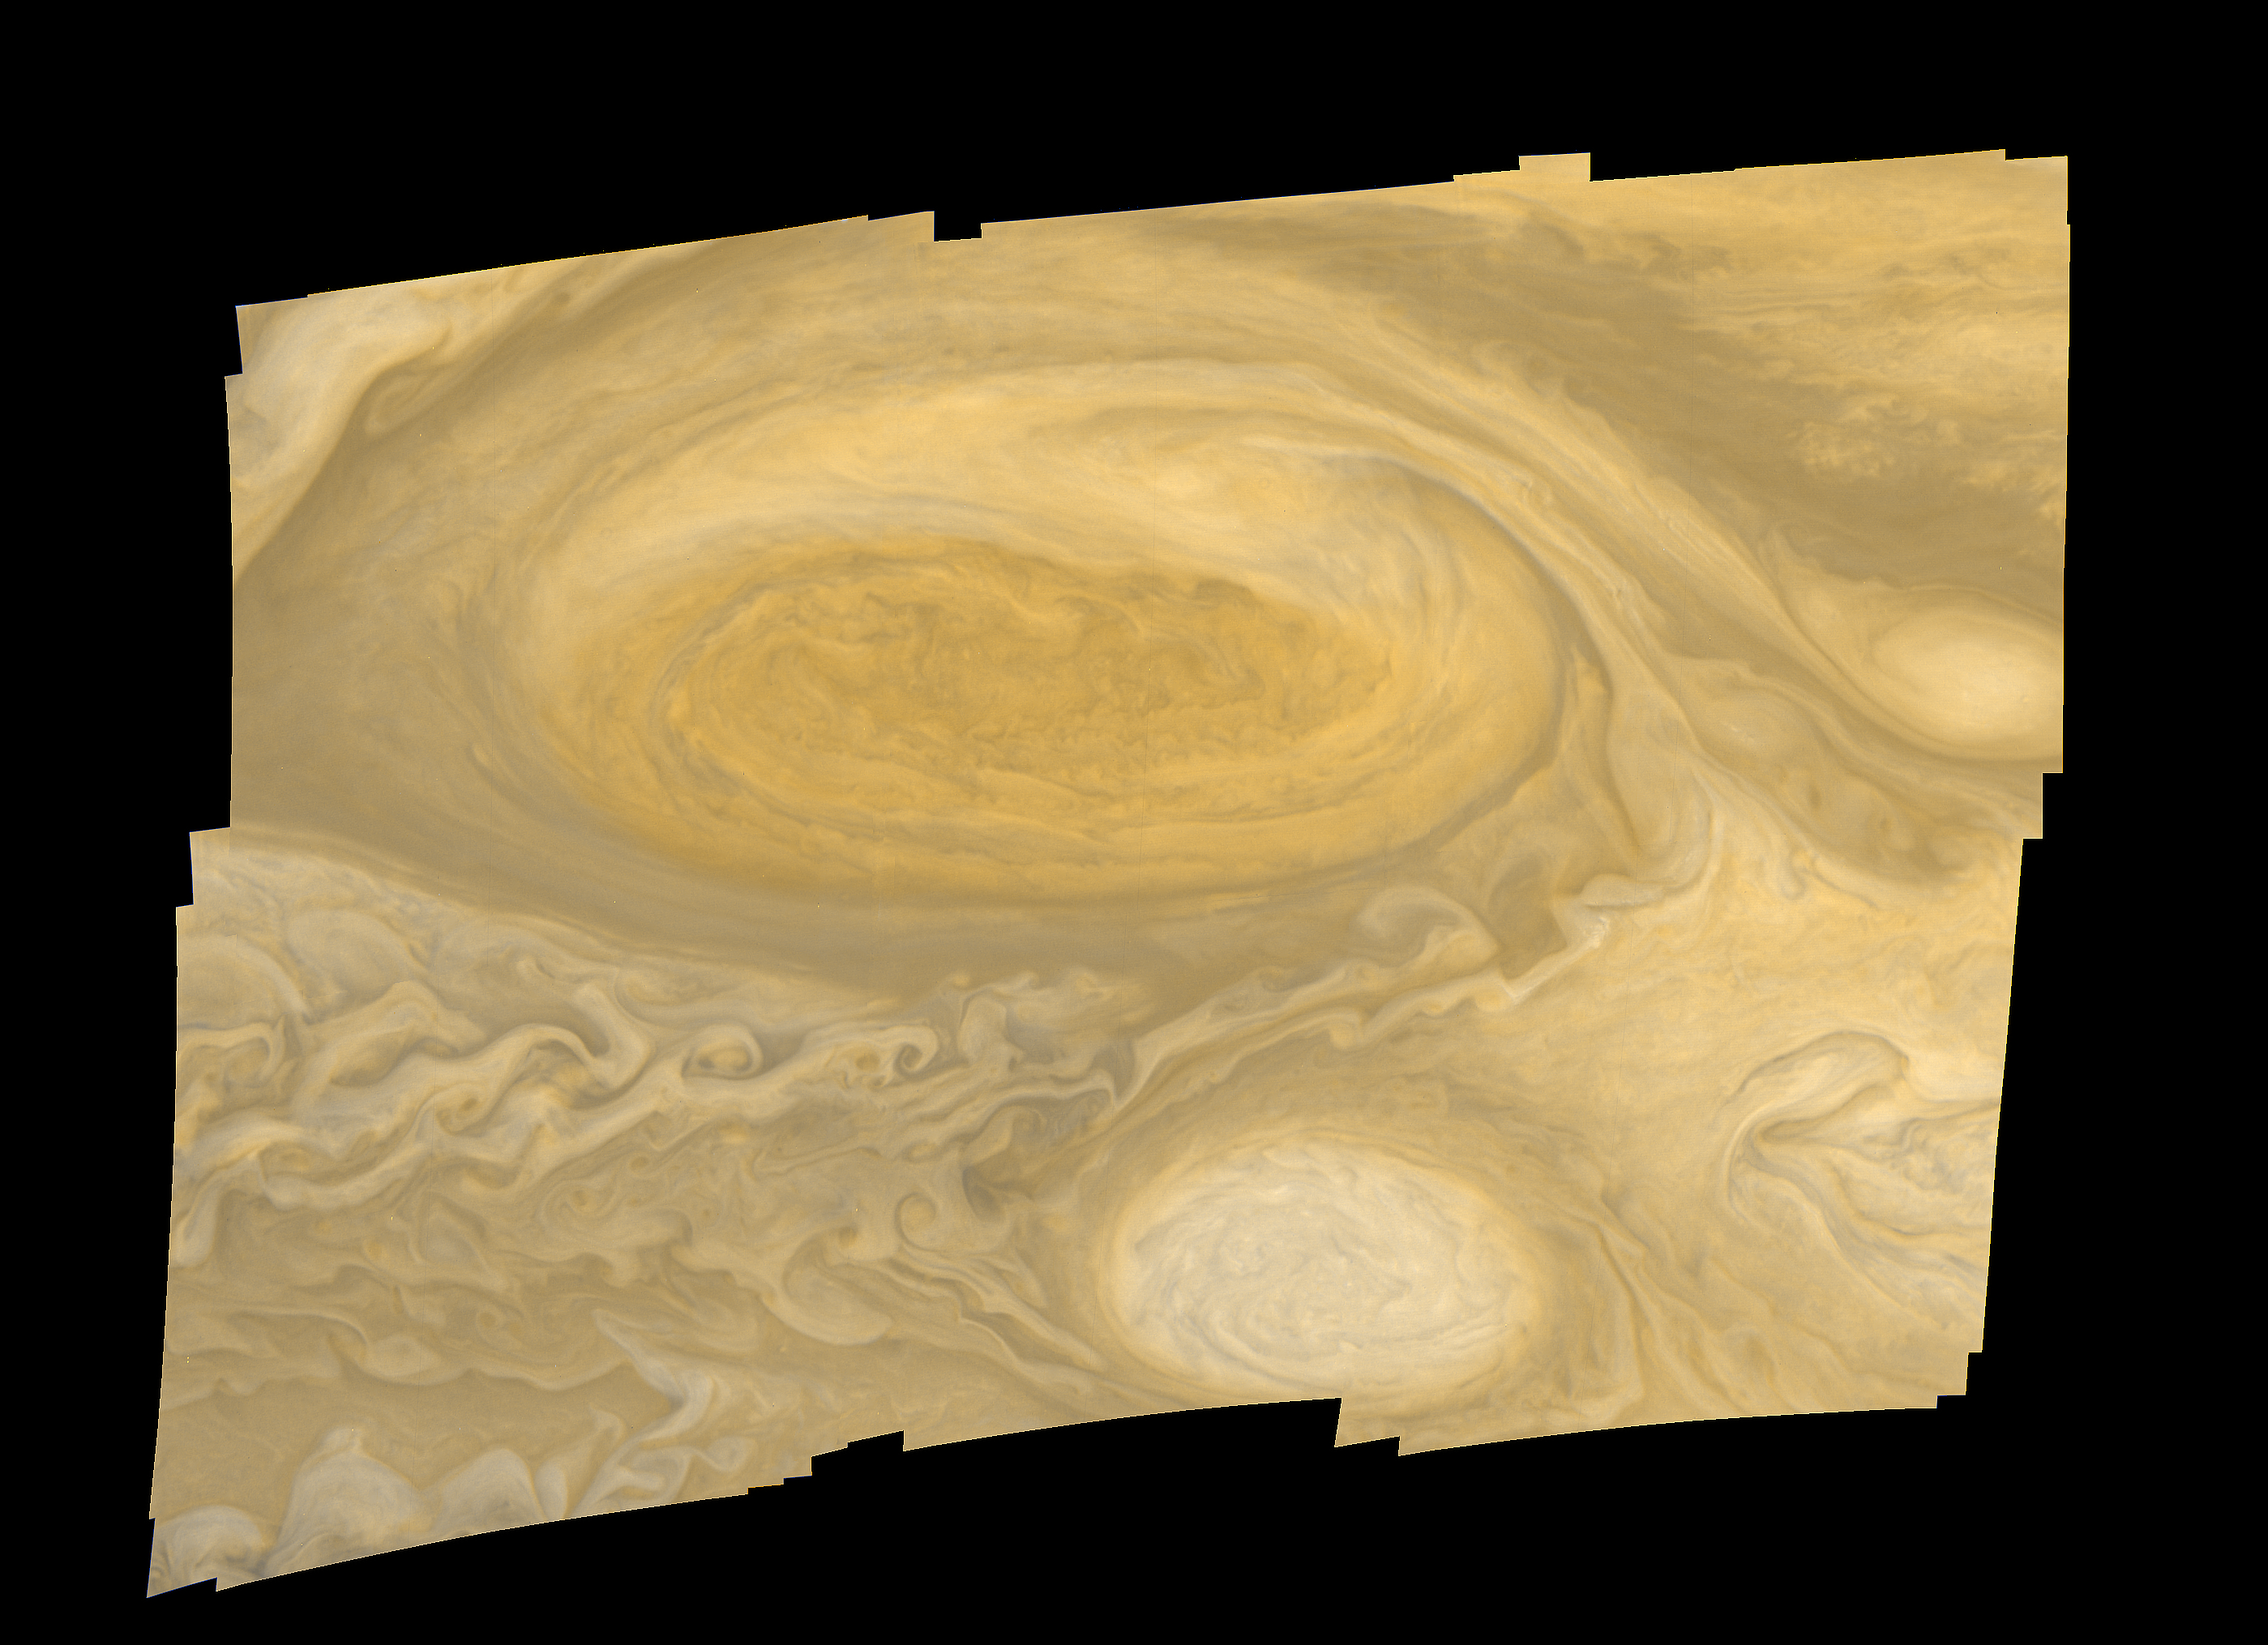

Jupiter Great Red Spot Mosaic

This photo of Jupiter’s Great Red Spot was taken by Voyager 1 in early March 1979. Distance from top to bottom of the picture is 15,000 miles (24,000 kilometers). Smallest features visible are about 20 miles (30 kilometers) across. The white feature below the Great Red Spot is one of several white ovals that were observed to form about 40 years ago; they move around Jupiter at a different velocity from the Red Spot. During the Voyager 1 encounter period, material was observed to revolve around the center of the spot with a period of six days. The Voyager project is managed for NASA’s Office of Space Science by the Jet Propulsion Laboratory.

Credit: NASA/JPL